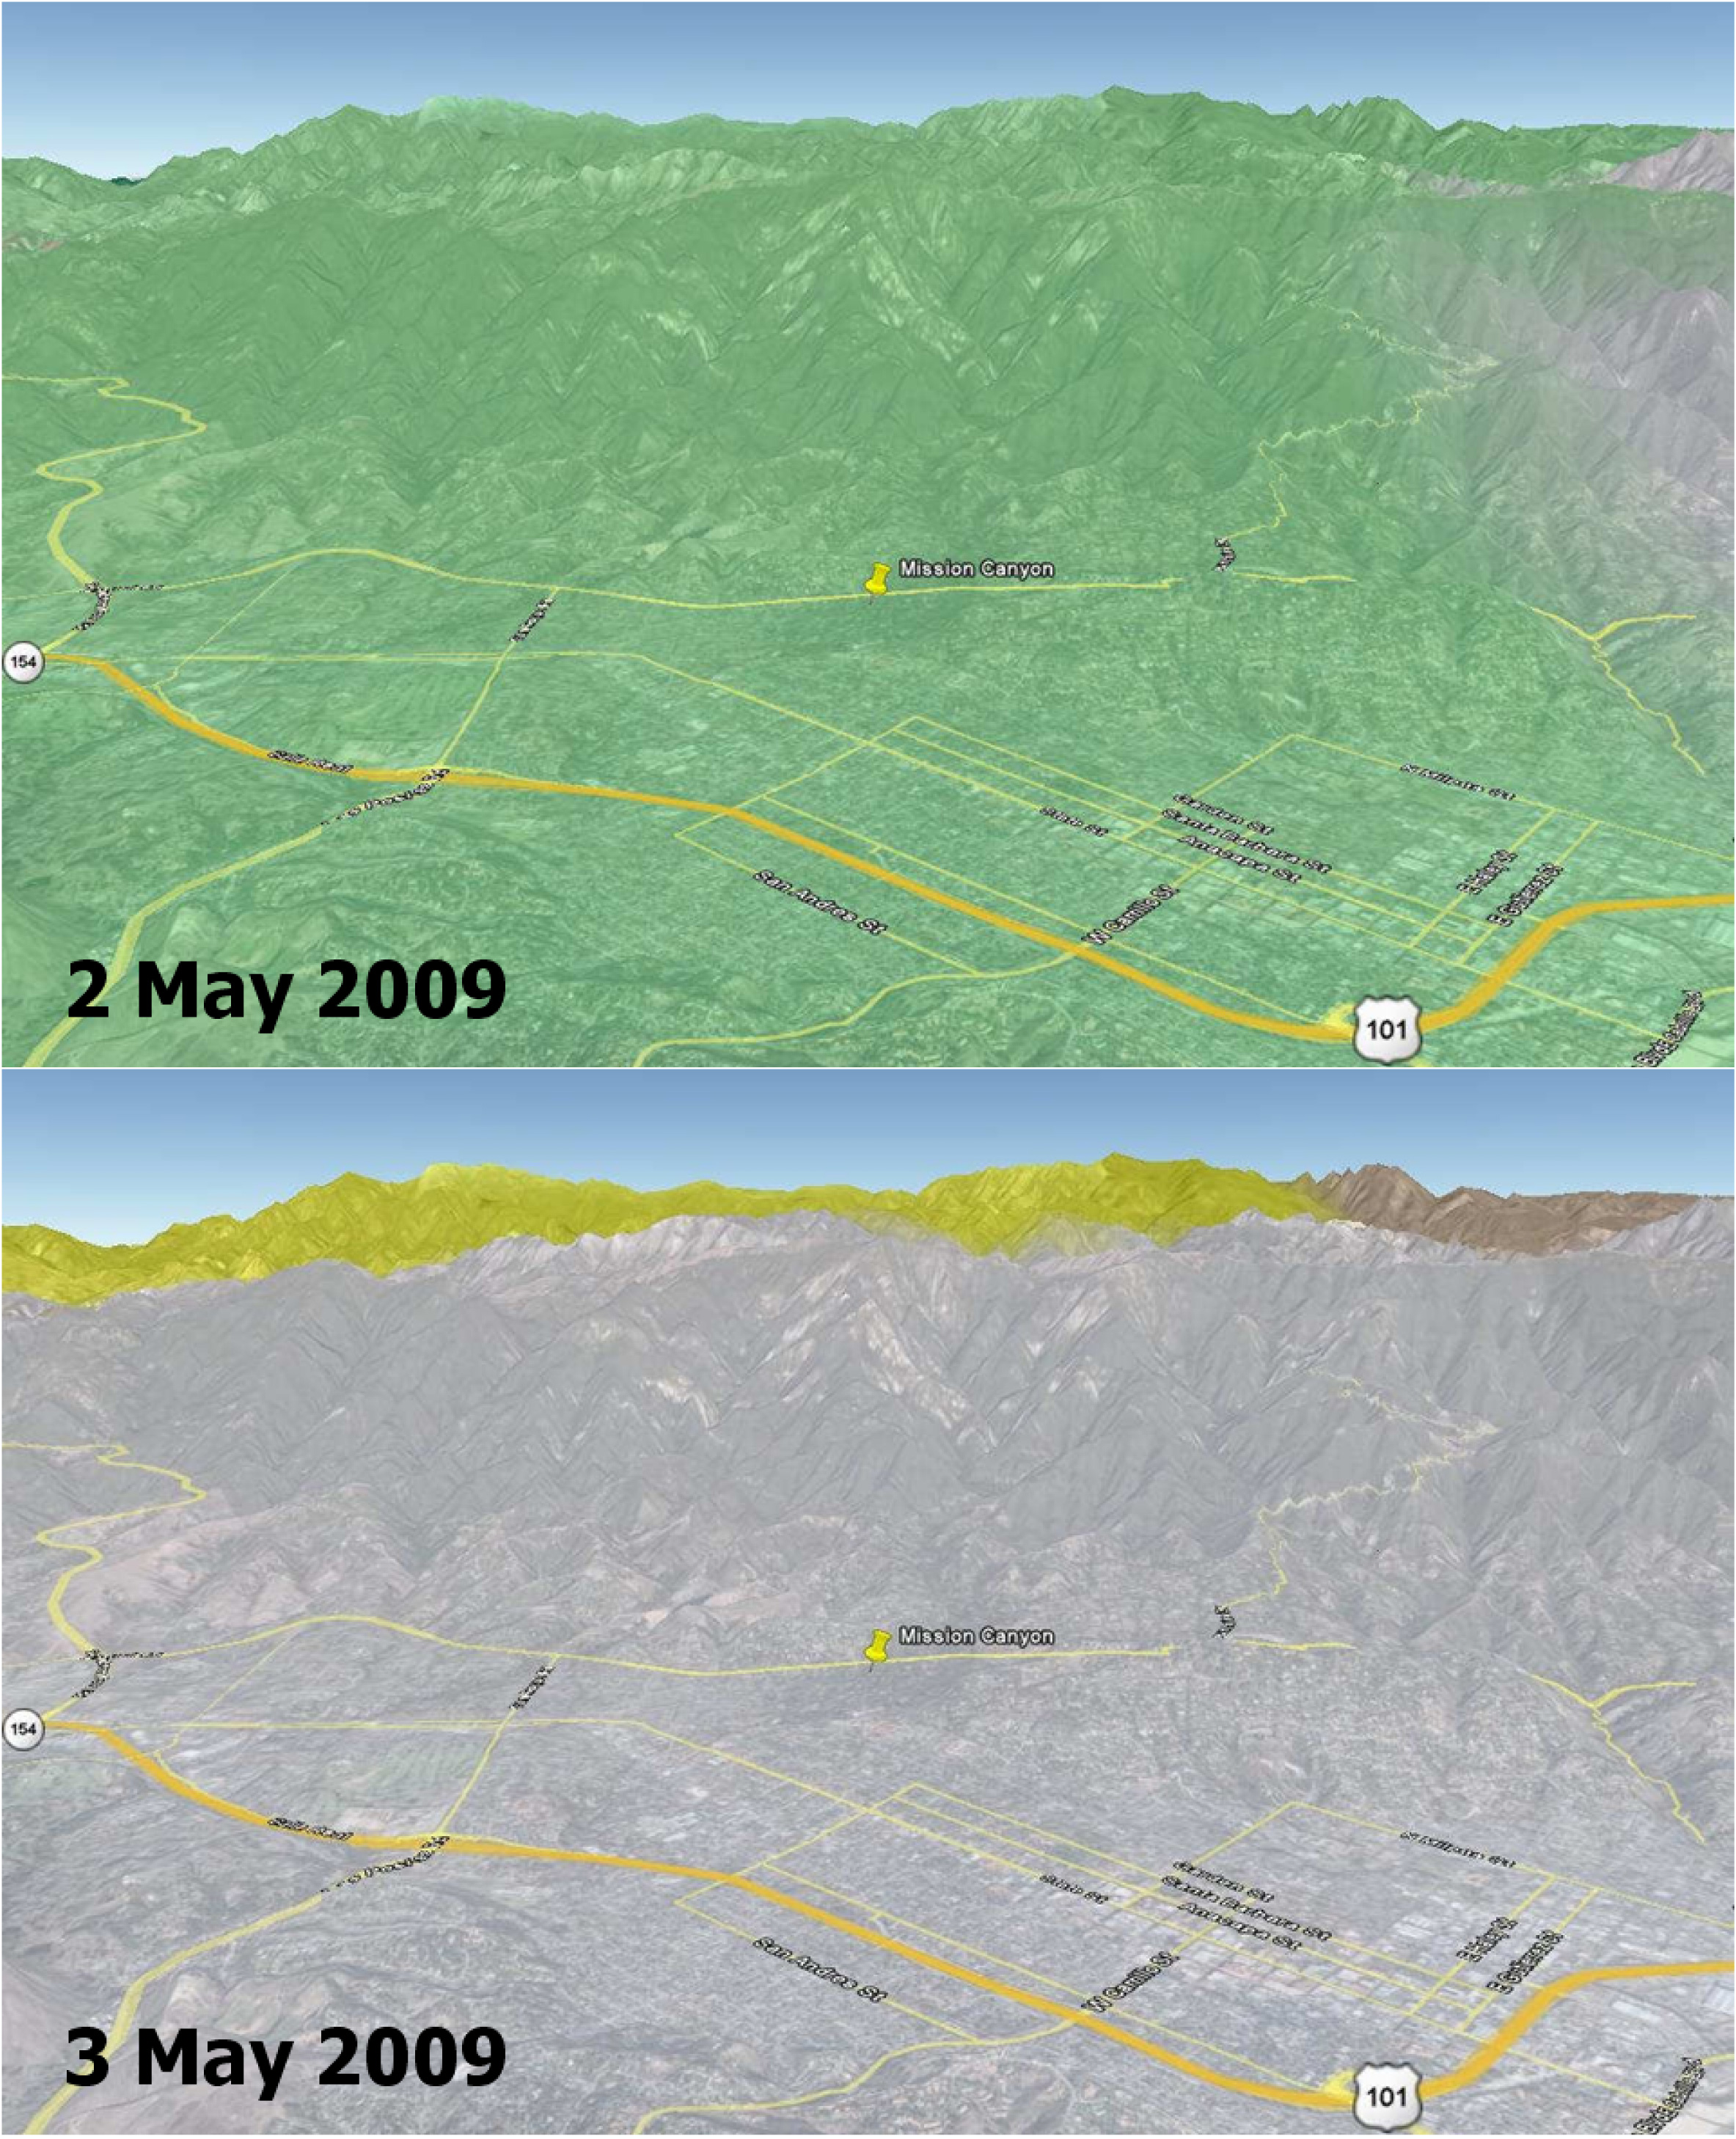

Disaster Management: Rapid Dry-Up of Rainwater on Land Surface Leading to the Santa Barbara Wildfire

Wildfires are a recurring natural hazard faced by Californians. In Santa Barbara County, a wildfire, called the Jesusita fire, ignited on May 5, 2009 in the Cathedral Peak area northwest of Mission Canyon. As of midday May 8, the fire, which was 10-percent contained, had scorched 3,500 acres, damaged or destroyed 75 structures, and had forced the evacuation of tens of thousands of residents.

This image shows soil moisture change in the top soil layer (2-inches deep) on 2 and 3 May 2009, as measured by the NASA QuikSCAT satellite scatterometer (radar). Rainwater increased the amount of moisture in the soil by a moderate 4 percent (represented by the green color) on May 2, which rapidly dried up on the next day (0 percent, as depicted by the grey color on May 3). Son Nghiem of JPL is leading a science team to develop wildfire applications using QuikScat data.

“Information critical to assessing the conditions leading to wildfires can be obtained from NASA’s SeaWinds scatterometer, a stable and accurate radar aboard the QuikScat satellite,” says Dr. Son Nghiem, a JPL scientist in remote sensing. This is accomplished by using QuikScat data to map moisture changes in the topsoil. As such, QuikScat can detect rainwater that actually reaches the land surface and accumulates on it, rather than raindrops in the air. While rain radars may detect a significant rain rate, rainwater may evaporate in part before reaching the surface. For example, in the case of dry thunderstorm (known as virga), raindrops disappear on the way down, leaving the land dry, while the associated lightning ignites fires.

For the case of the current fire in Santa Barbara, QuikScat detected a moderate increase of 4 percent in soil moisture on May 2, while rain radar data seemed to indicate a significant and extensive rain. The next day, QuikScat revealed that whatever rainwater that had accumulated earlier quickly dried up over the whole area. The maximum temperature in Santa Barbara approached 90 degrees Fahrenheit and broke the record set in 1984. An important characteristic of QuikScat measurements is that they represent the average conditions over the whole area, rather than some disparate data collected at a few localized points. The rapid dry-up in Santa Barbara together with high temperatures and high winds led to the devastating Jesusita fire.

Soil moisture information is critical to enhance the capability for Red Flag Warning and to improve the National Fire Danger Rating System. QuikSCAT can provide such data.

QuikSCAT, managed by JPL, measures ocean surface wind/stress by sending radar pulses to the surface and measuring the strength of the signals returned.

QuikScat Background
NASA’s Quick Scatterometer (QuikScat) spacecraft was launched from Vandenberg Air Force Base, California on June 19, 1999. QuikScat carries the SeaWinds scatterometer, a specialized microwave radar that measures near-surface wind speed and direction under all weather and cloud conditions over the Earth’s oceans.

Credit: NASA/JPL/QuikScat Science Team